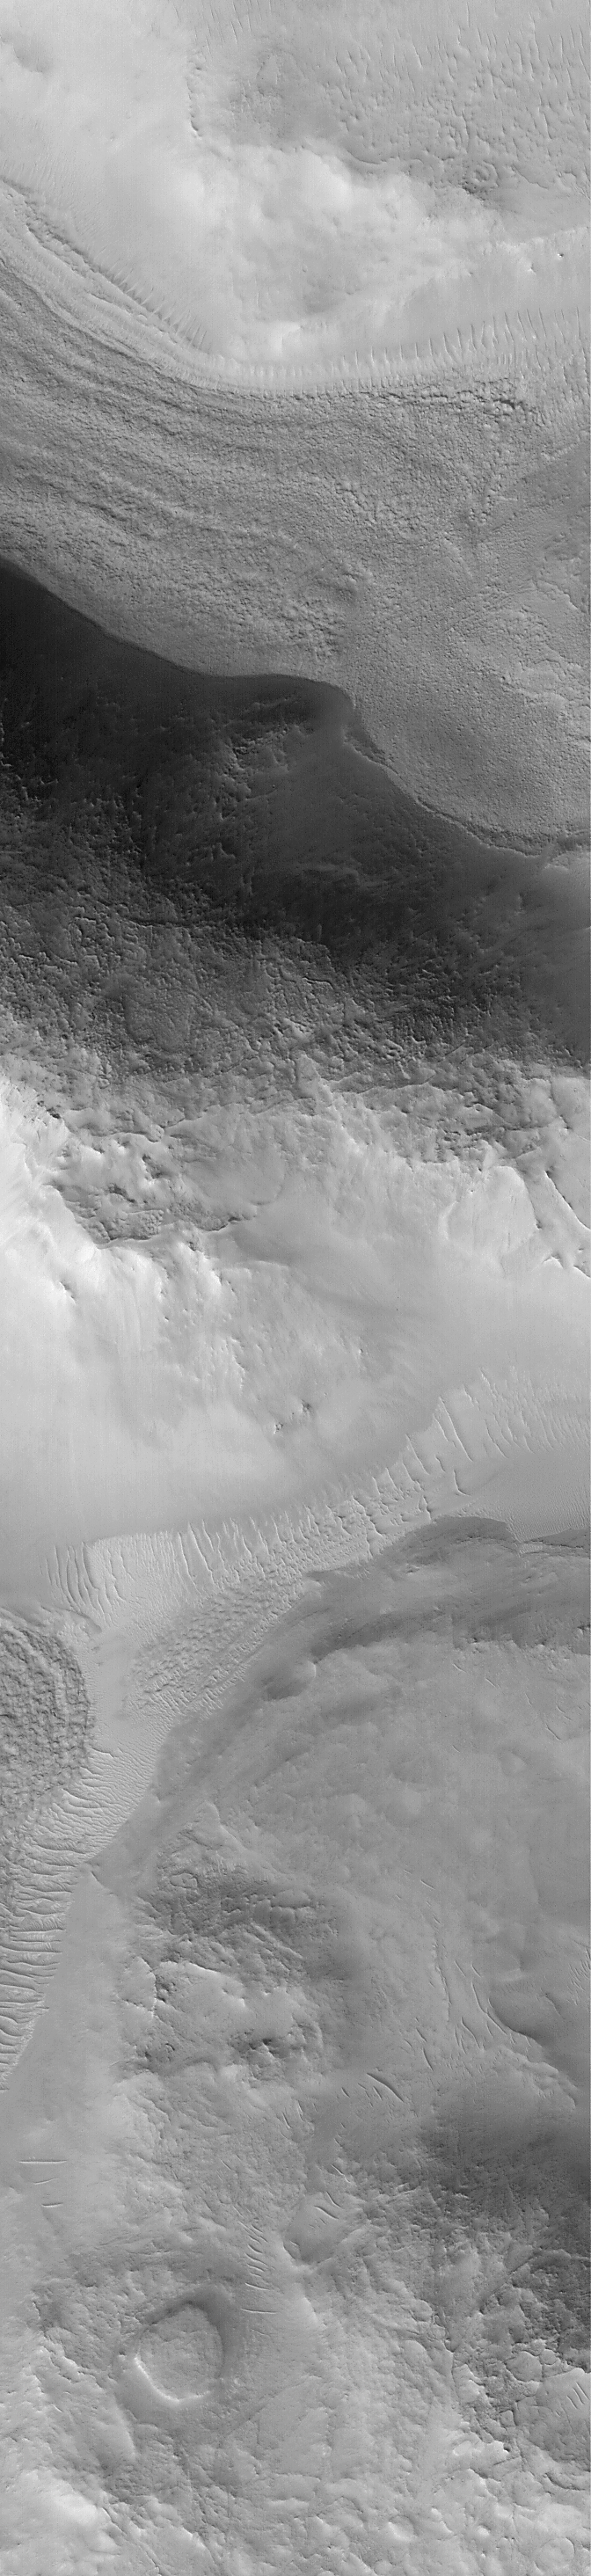

01 January 2000 On The Red Planet

As many people on Earth celebrated the dawn of a new year, a new century, and a new millennium, the Mars Global Surveyor (MGS) Mars Orbiter Camera (MOC) continued its journey that began with a proposal to NASA nearly 15 years earlier in 1985. As the clock rolled over to 2000 A.D., MOC was busily snapping its daily global weather maps and a variety of higher-resolution images such as the two shown here.

On December 25, 1999, Mars passed its northern hemisphere winter solstice, marking the beginning of northern winter (and summer in the southern hemisphere). The pictures shown here are from the northern hemisphere among the mesas and buttes of the Nilosyrtis Mensae. This region, if it were on Earth, would be located in western Afghanistan around 33° N latitude, 63° E longitude (297°W on Mars). The picture was one of the first high resolution views of Mars taken by the MGS MOC on January 1, 2000, at 06:42 UTC (6 hours, 42 minutes after the new year began in the Greenwich Time Zone).

The picture on the left is a context frame that covers an area 115 km (71 mi) across. The white box shows the location of the new millennium Mars image, which also appears on the right. This high resolution view shows a wide variety of surface textures caused mainly by unknown, possibly uniquely “martian” geologic processes. The view also includes small, bright, windblown drifts. The high resolution view covers an area 3 km across at a resolution of 4.5 meters (15 feet) per pixel. The sun illuminates both scenes from the lower left.

The MGS MOC began taking pictures from Mars orbit in September 1997. It’s primary mission will last through January 2001. After that, an extended mission might be approved by NASA — this would allow the camera to continue its activities well into 2002 or beyond.

Credit: NASA/JPL/MSSS